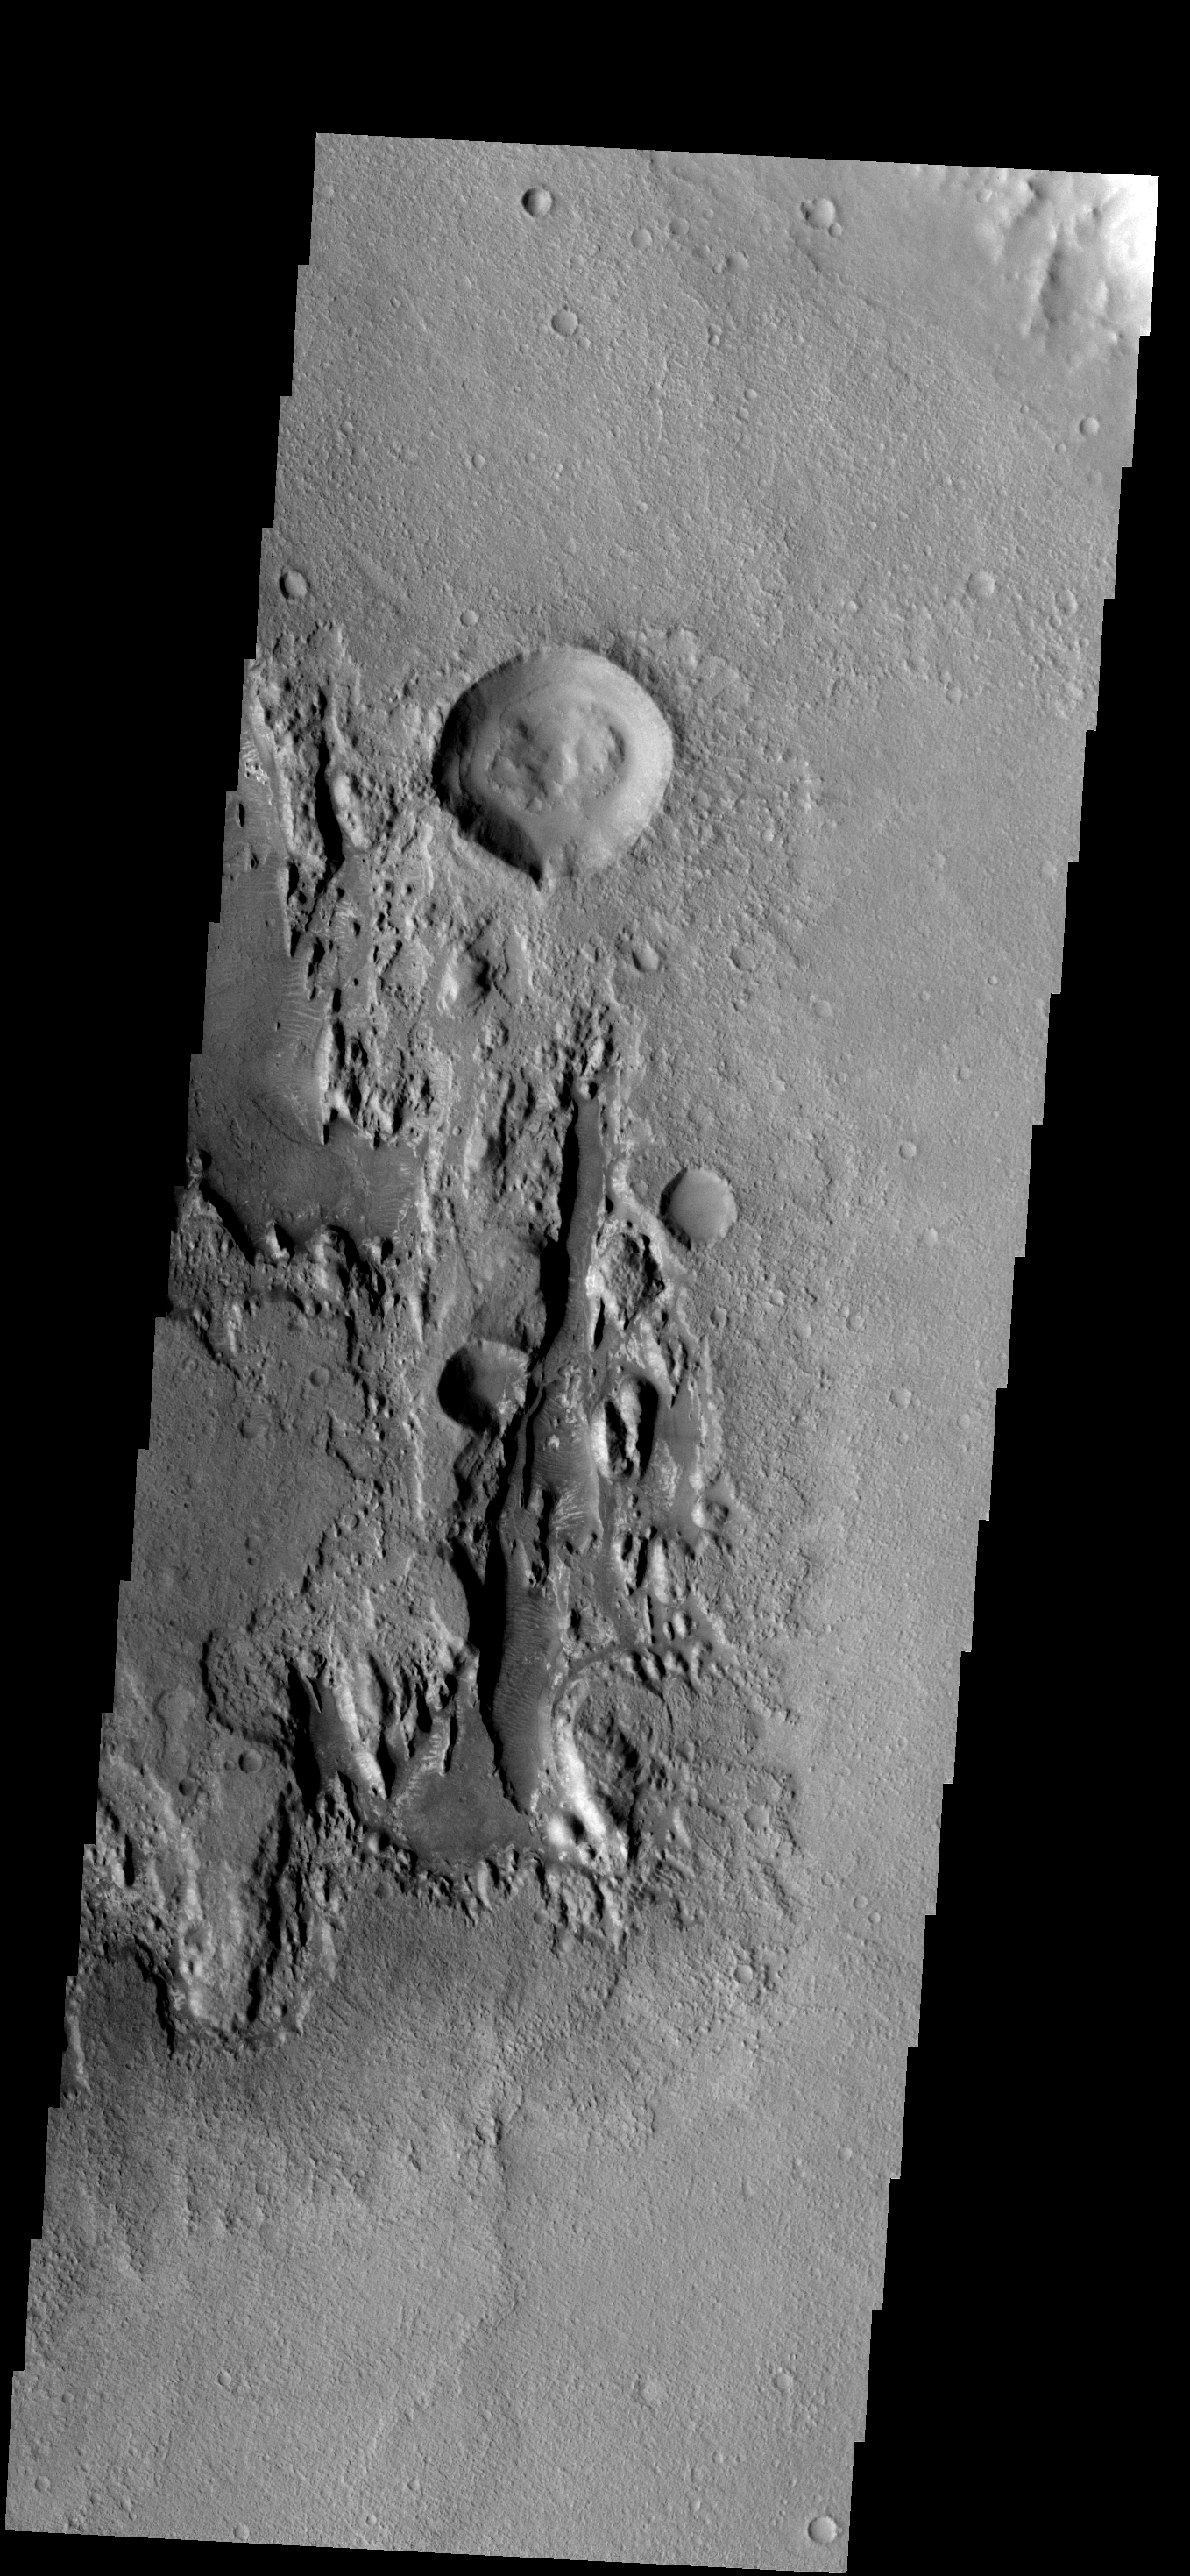

Millochau Cr.

The floor of Millochau Crater has been filled by material that is now being eroded away.

Image information: VIS instrument. Latitude -21.1N, Longitude 85.6E. 17 meter/pixel resolution.

Note: this THEMIS visual image has not been radiometrically nor geometrically calibrated for this preliminary release. An empirical correction has been performed to remove instrumental effects. A linear shift has been applied in the cross-track and down-track direction to approximate spacecraft and planetary motion. Fully calibrated and geometrically projected images will be released through the Planetary Data System in accordance with Project policies at a later time.

NASA’s Jet Propulsion Laboratory manages the 2001 Mars Odyssey mission for NASA’s Office of Space Science, Washington, D.C. The Thermal Emission Imaging System (THEMIS) was developed by Arizona State University, Tempe, in collaboration with Raytheon Santa Barbara Remote Sensing. The THEMIS investigation is led by Dr. Philip Christensen at Arizona State University. Lockheed Martin Astronautics, Denver, is the prime contractor for the Odyssey project, and developed and built the orbiter. Mission operations are conducted jointly from Lockheed Martin and from JPL, a division of the California Institute of Technology in Pasadena.

Credit: NASA/JPL/ASU